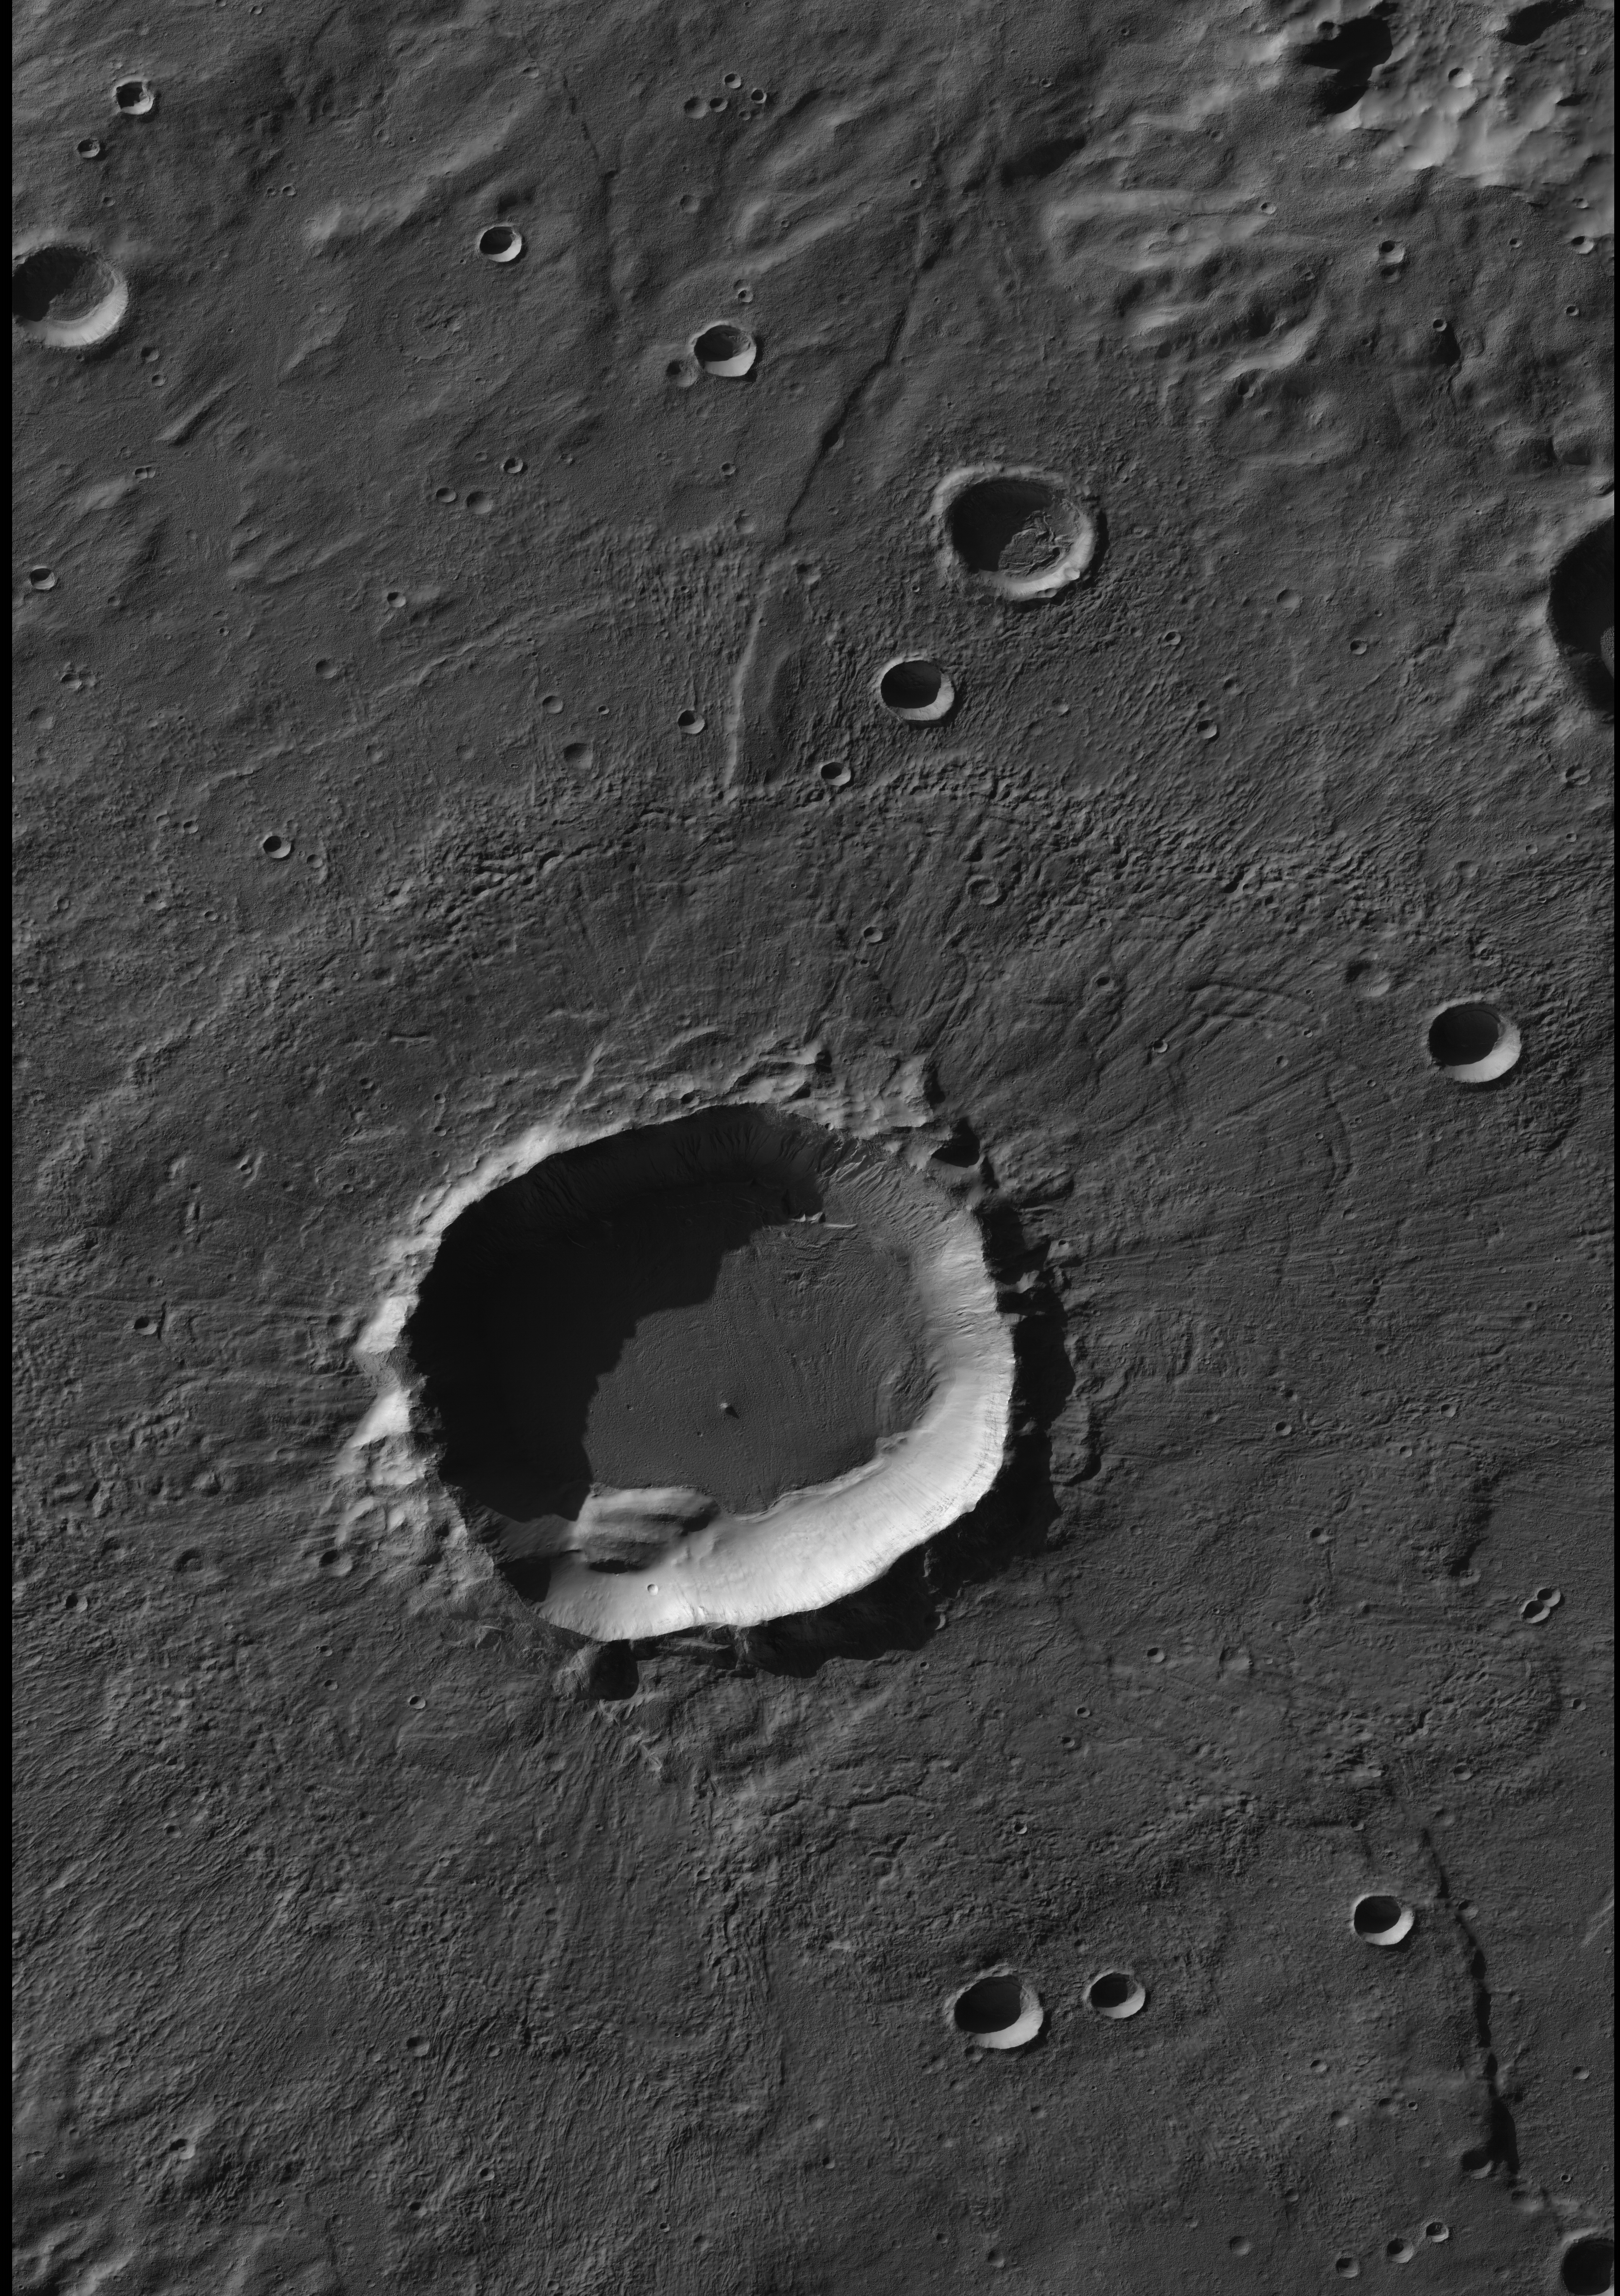

Crater in Terra Sirenum with Gullied Walls

The largest number of gullies on Mars occur on the walls of southern hemisphere craters. During southern winter, many of the gullied walls are in shadow. It has been known for many years from images taken by the Mars Orbiter Camera on NASA’s Mars Global Surveyor that frost forms on these shadowed slopes and that differences in the amount or nature of the frost deposits highlight the gully floors and deposits. Such differences may occur because the materials are of different particle sizes or have other differing attributes that affect their thermophysical properties. To investigate these phenomena, the Context Camera on NASA’s Mars Reconnaissance Orbiter acquired this image of a crater at 39.3 degrees south, 136.5 degrees west, where gullies were known to display frost during winter. To see the gullies, download the image and view it in an image processing program, as they are nearly invisible in the normal contrast image.

Credit: NASA/JPL/MSSS